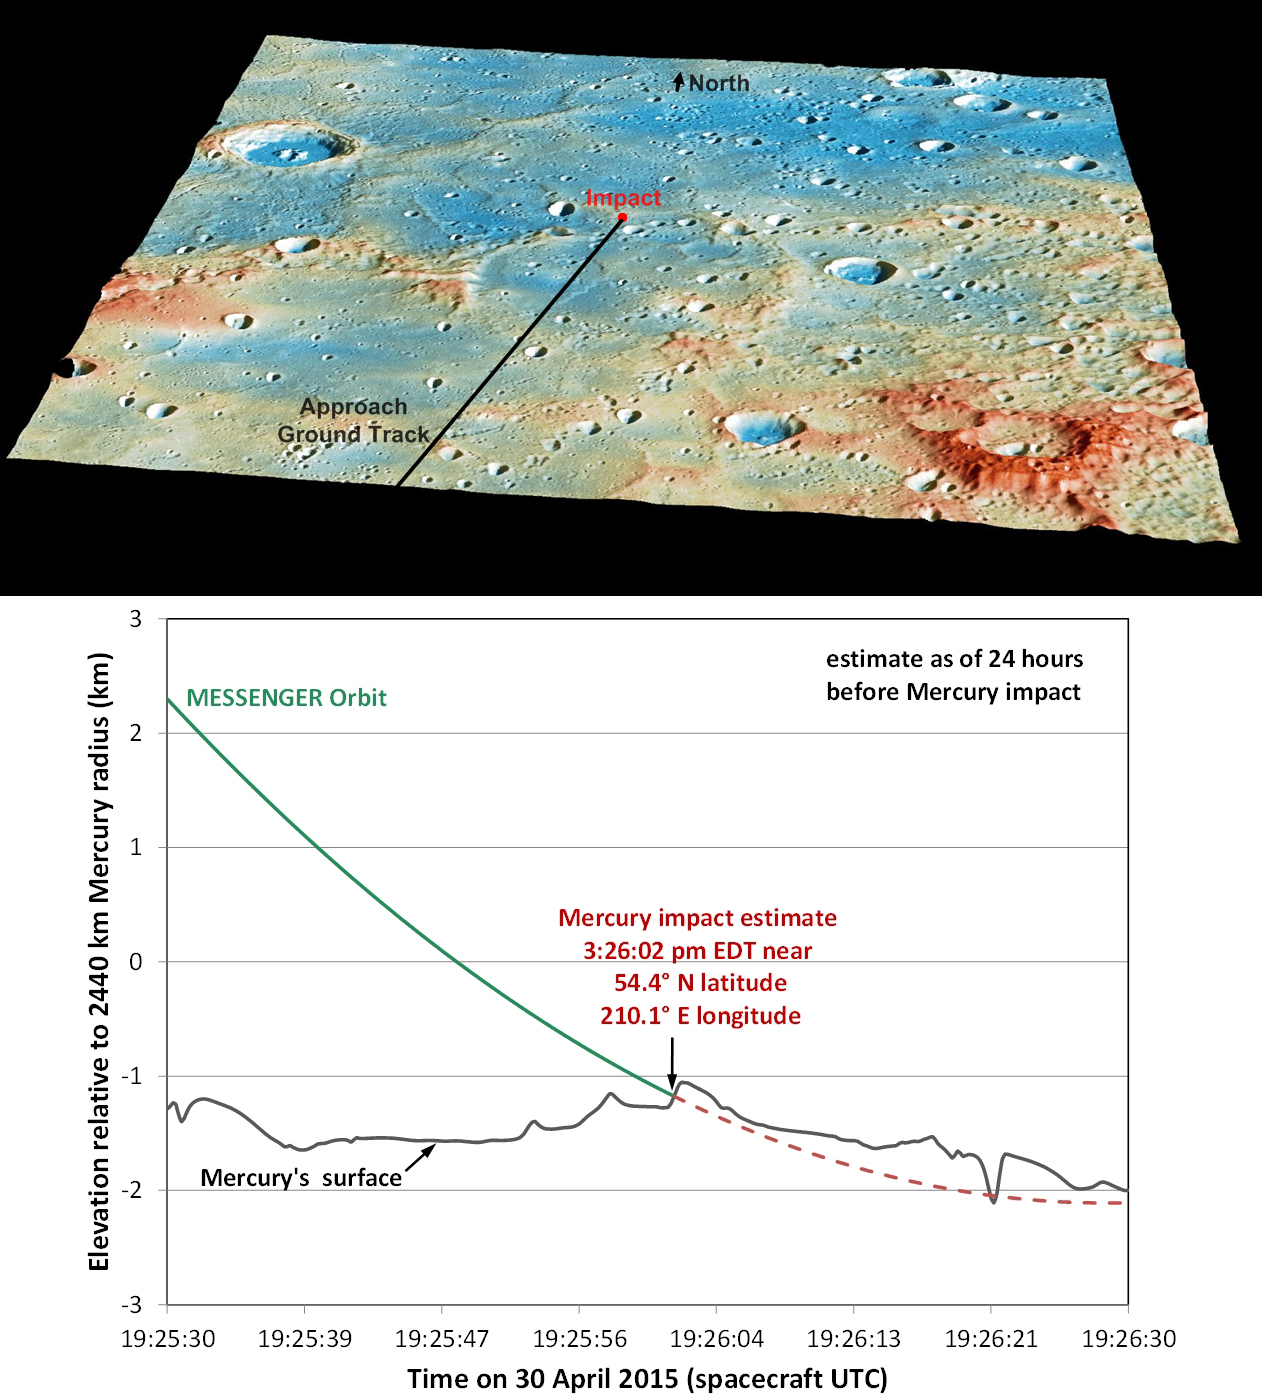

Details of MESSENGER’s Impact Location

These graphics show the current best prediction of the location and time of MESSENGER’s impact on Mercury’s surface, as of 24 hours before the impact. Those current best estimates are:

Date: 30 April 2015

Time: 3:26:02 pm EDT (19:26:02 UTC)

Latitude: 54.4° N

Longitude: 210.1° E

Credit: NASA/Johns Hopkins University Applied Physics Laboratory/Carnegie Institution of Washington